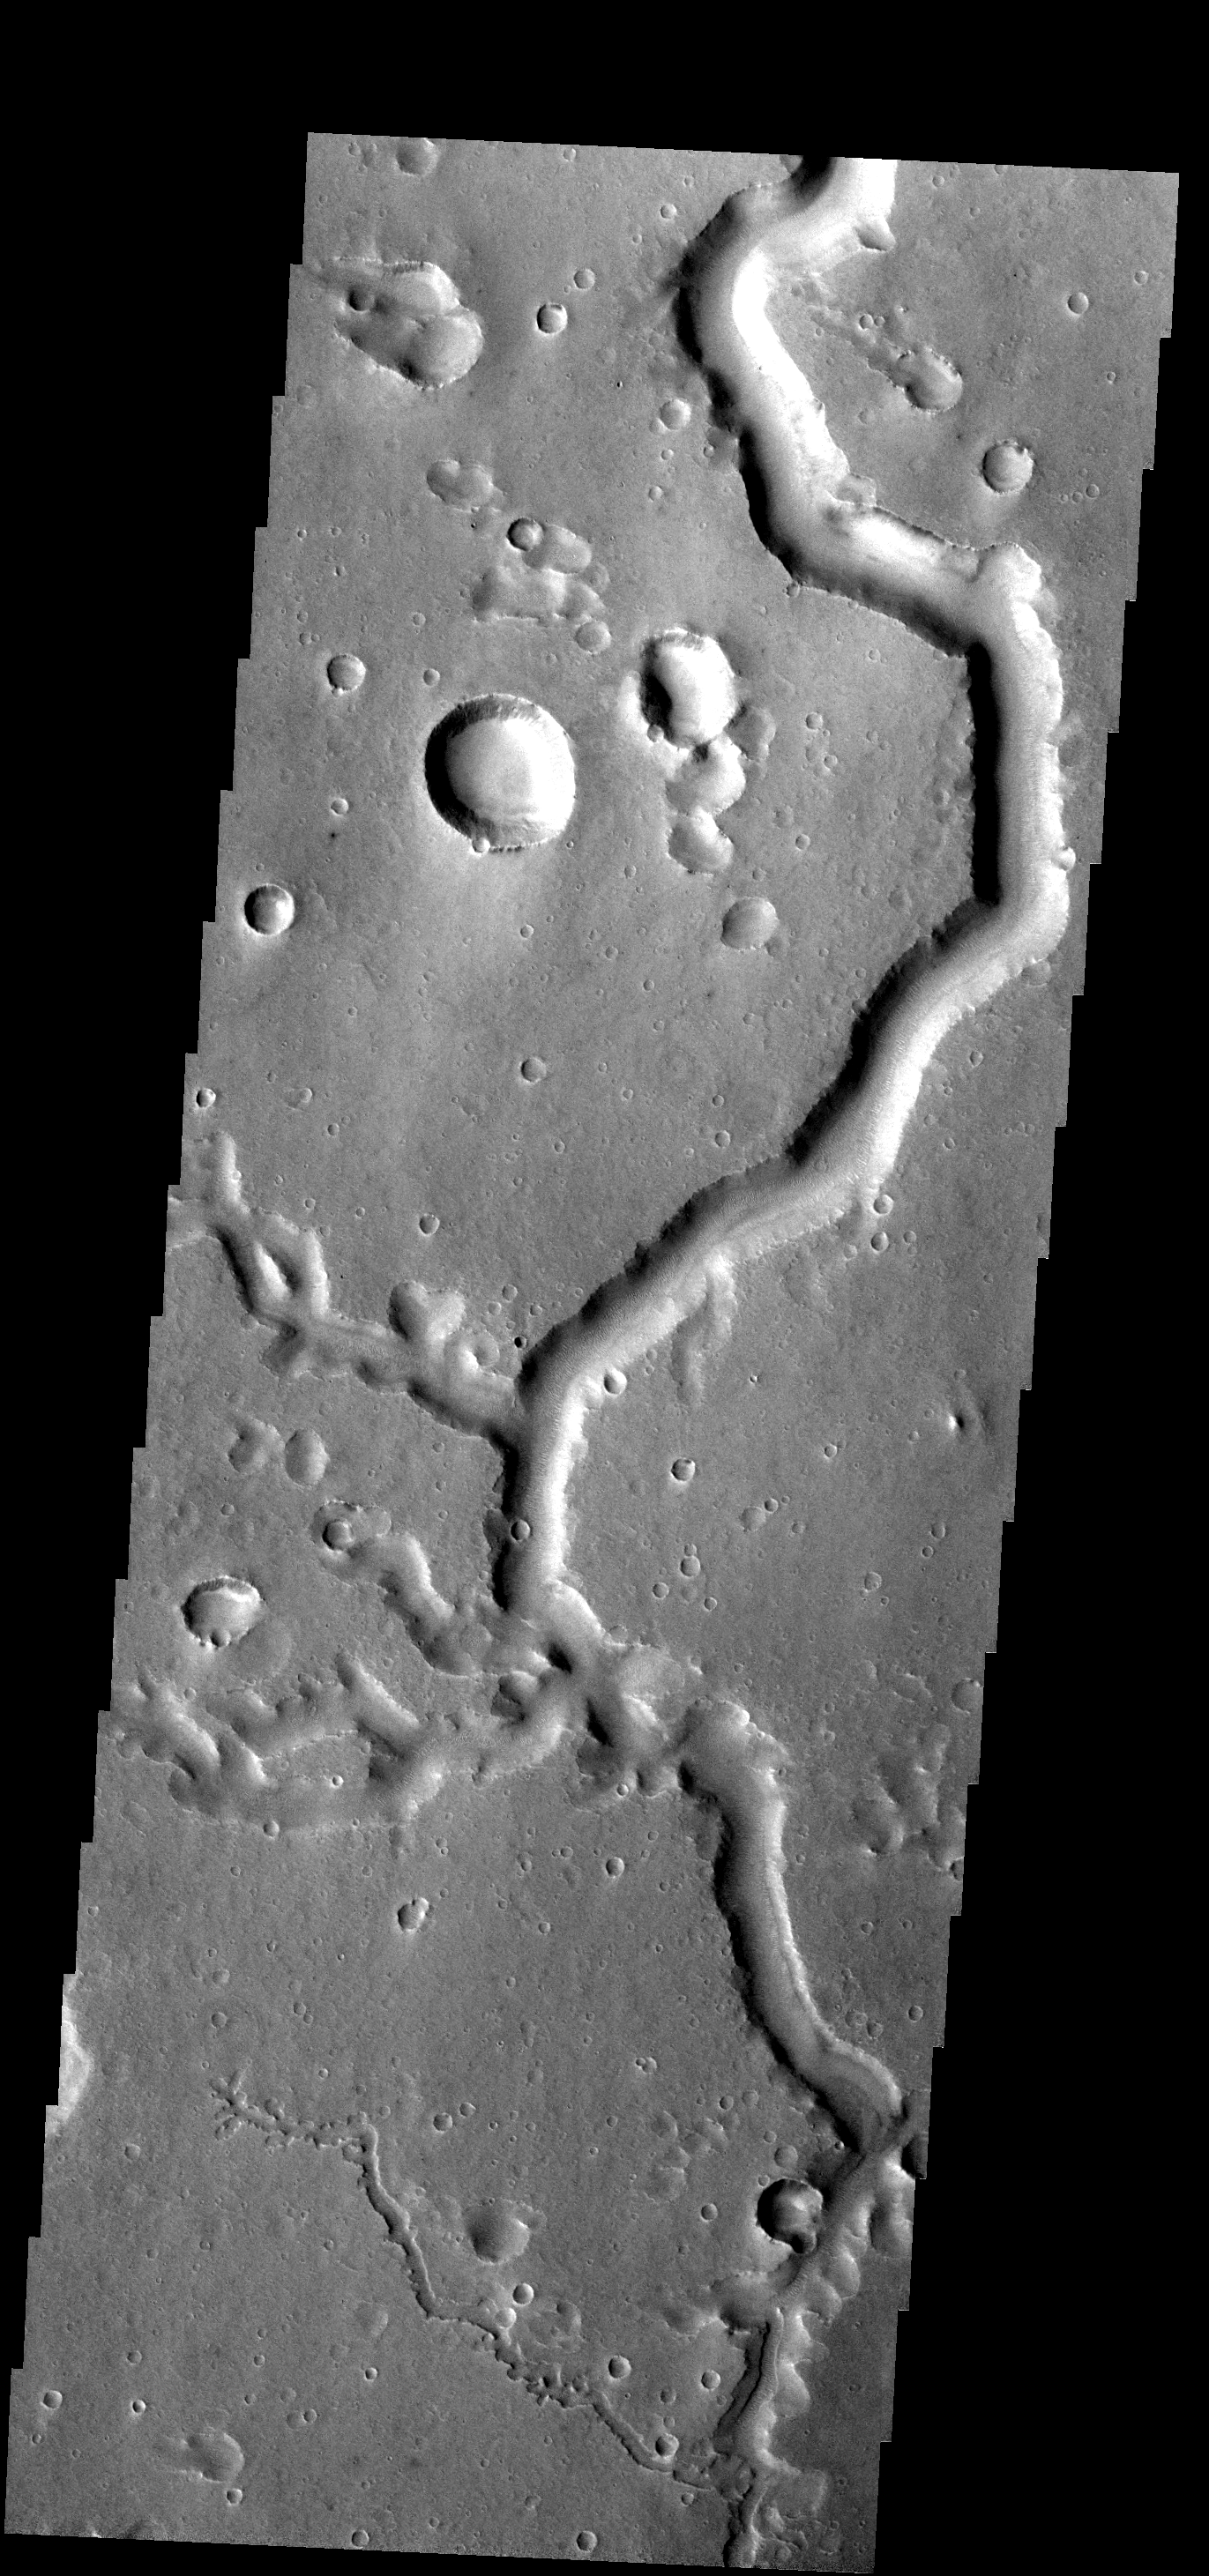

Nanedi Vallis

This channel and its tributaries are a part of Nanedi Vallis.

Image information: VIS instrument. Latitude 0.7N, Longitude 310.6E. 18 meter/pixel resolution.

Please see the THEMIS Data Citation Note for details on crediting THEMIS images.

Note: this THEMIS visual image has not been radiometrically nor geometrically calibrated for this preliminary release. An empirical correction has been performed to remove instrumental effects. A linear shift has been applied in the cross-track and down-track direction to approximate spacecraft and planetary motion. Fully calibrated and geometrically projected images will be released through the Planetary Data System in accordance with Project policies at a later time.

NASA’s Jet Propulsion Laboratory manages the 2001 Mars Odyssey mission for NASA’s Office of Space Science, Washington, D.C. The Thermal Emission Imaging System (THEMIS) was developed by Arizona State University, Tempe, in collaboration with Raytheon Santa Barbara Remote Sensing. The THEMIS investigation is led by Dr. Philip Christensen at Arizona State University. Lockheed Martin Astronautics, Denver, is the prime contractor for the Odyssey project, and developed and built the orbiter. Mission operations are conducted jointly from Lockheed Martin and from JPL, a division of the California Institute of Technology in Pasadena.

Credit: NASA/JPL/ASU